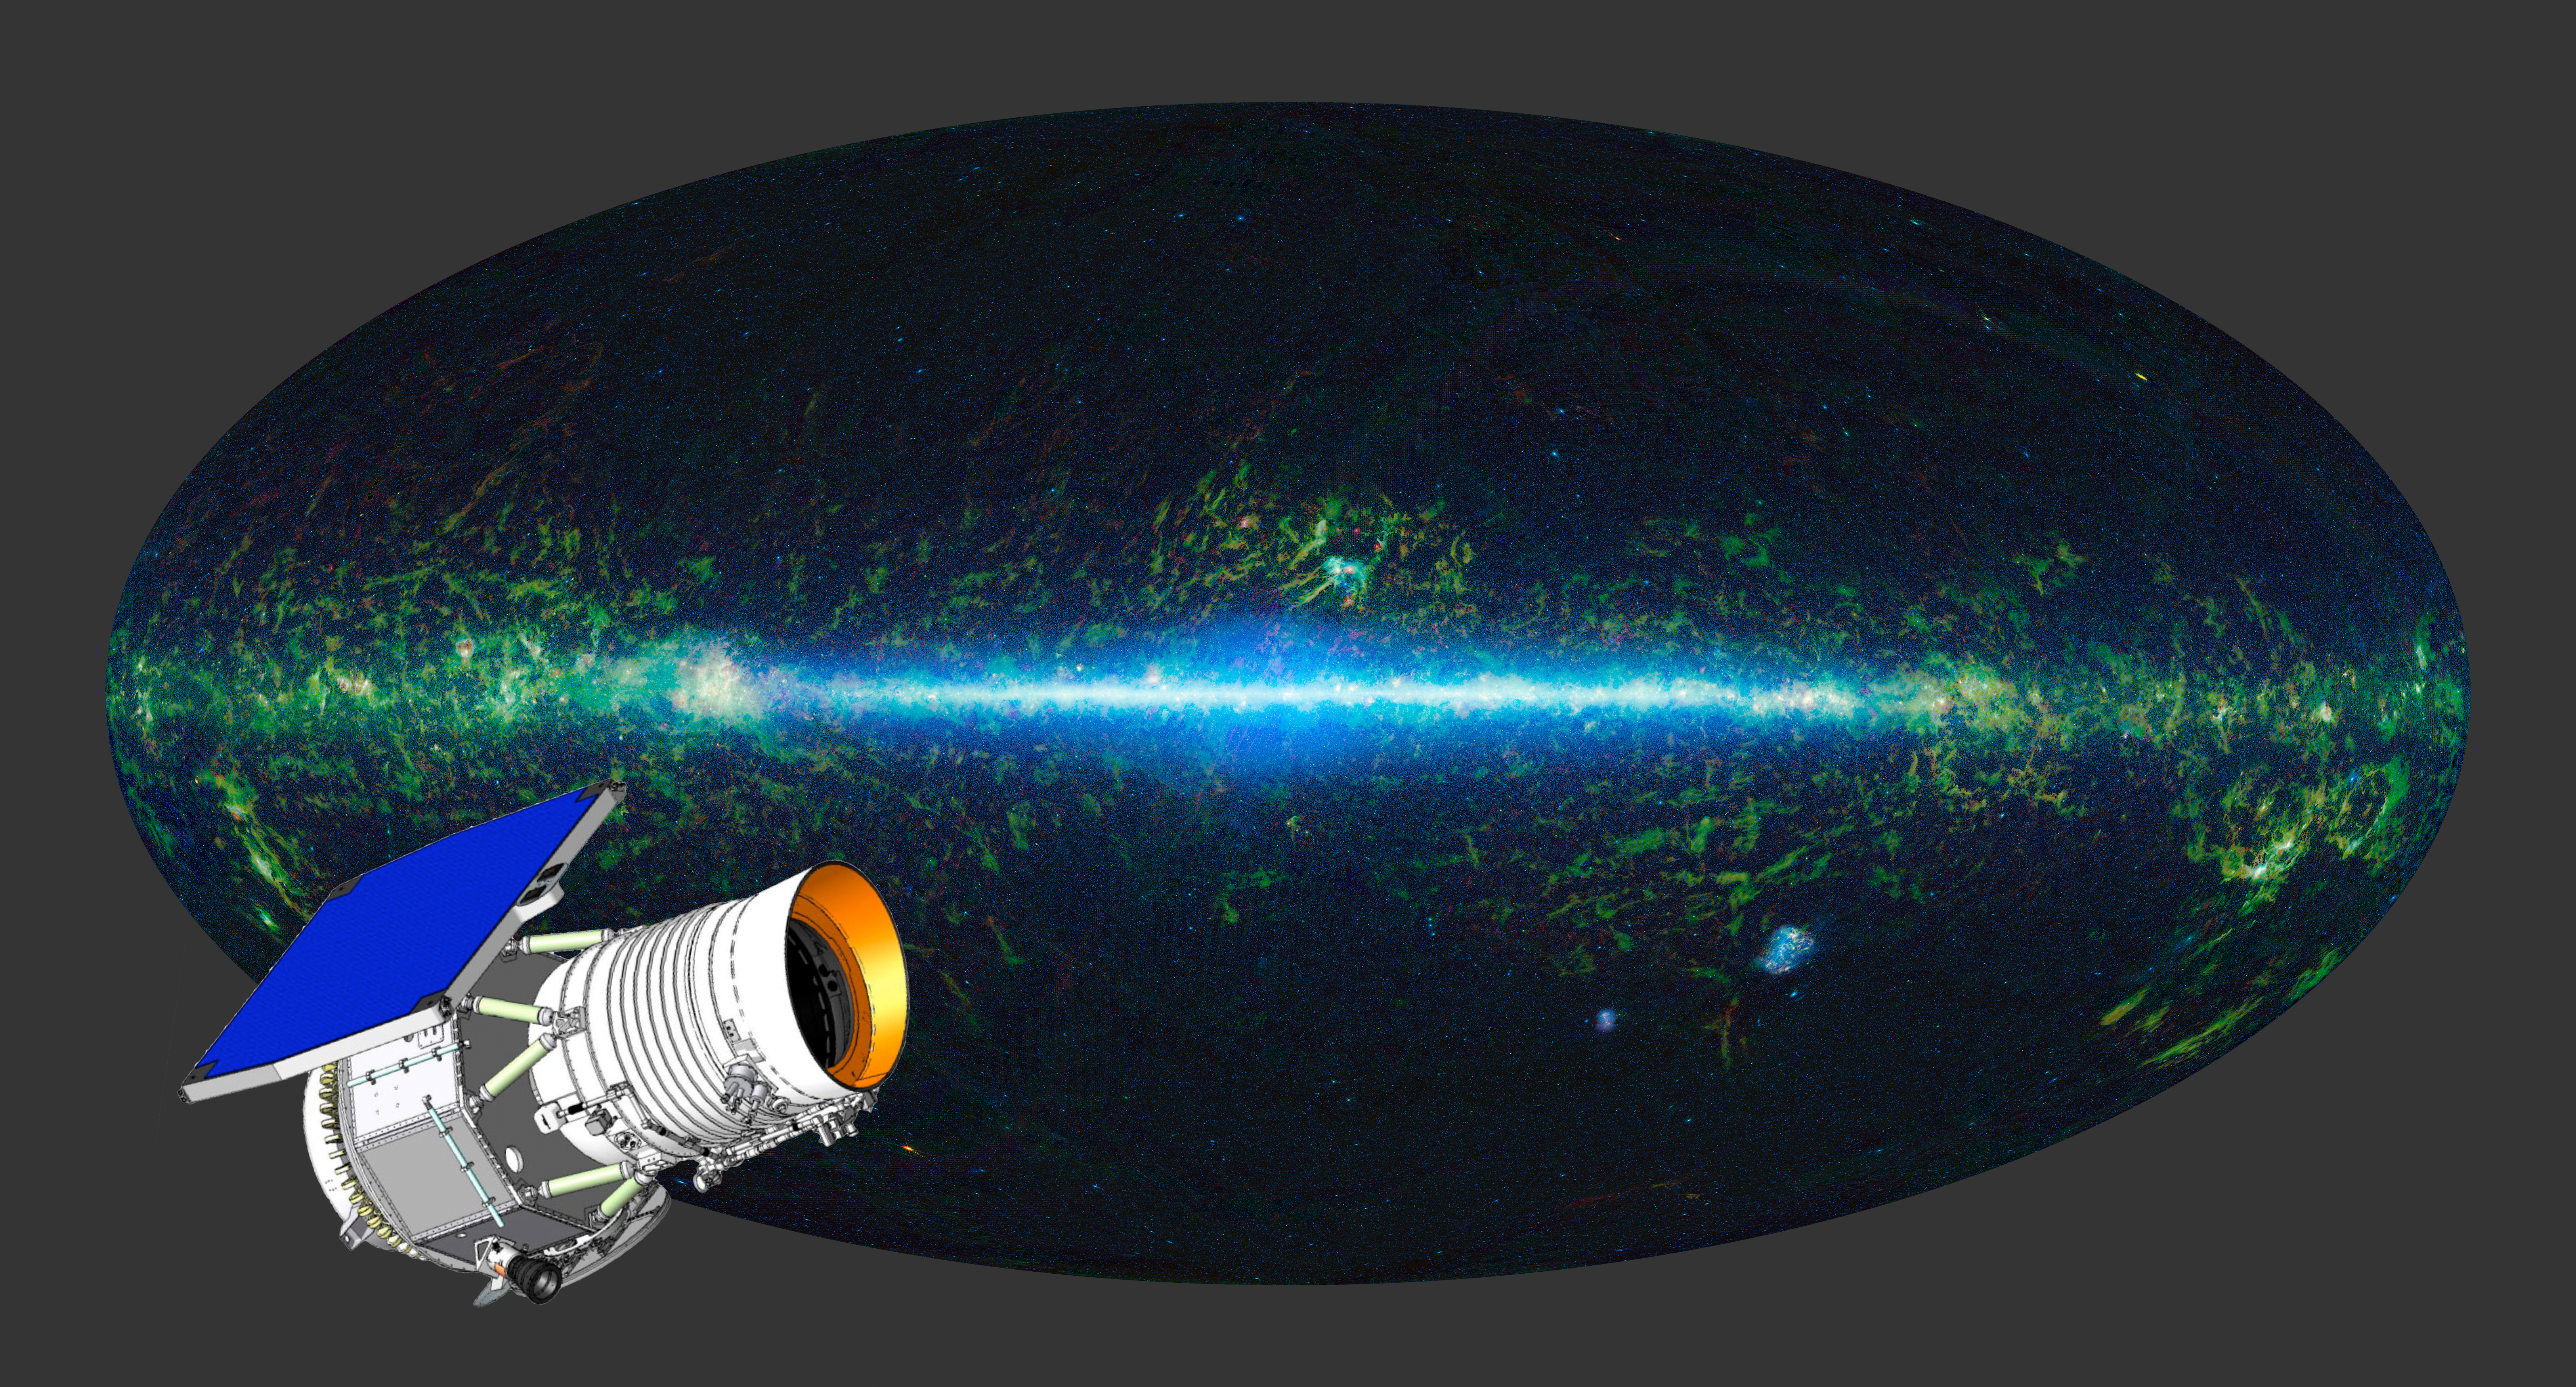

A WISE ‘Eye’ on the Whole Sky (Aartist’s Concept)

The entire sky as mapped by NASA’s WISE at infrared wavelengths is shown here, with an artist’s concept of the WISE satellite superimposed.

NASA’s Jet Propulsion Laboratory, Pasadena, Calif., manages, and operated WISE for NASA’s Science Mission Directorate. The spacecraft was put into hibernation mode after it scanned the entire sky twice, completing its main objectives. Edward Wright is the principal investigator and is at UCLA. The mission was selected competitively under NASA’s Explorers Program managed by the agency’s Goddard Space Flight Center in Greenbelt, Md. The science instrument was built by the Space Dynamics Laboratory in Logan, Utah. The spacecraft was built by Ball Aerospace & Technologies Corp. in Boulder, Colo. Science operations and data processing take place at the Infrared Processing and Analysis Center at the California Institute of Technology in Pasadena. Caltech manages JPL for NASA.

Credit: NASA/JPL-Caltech/UCLA